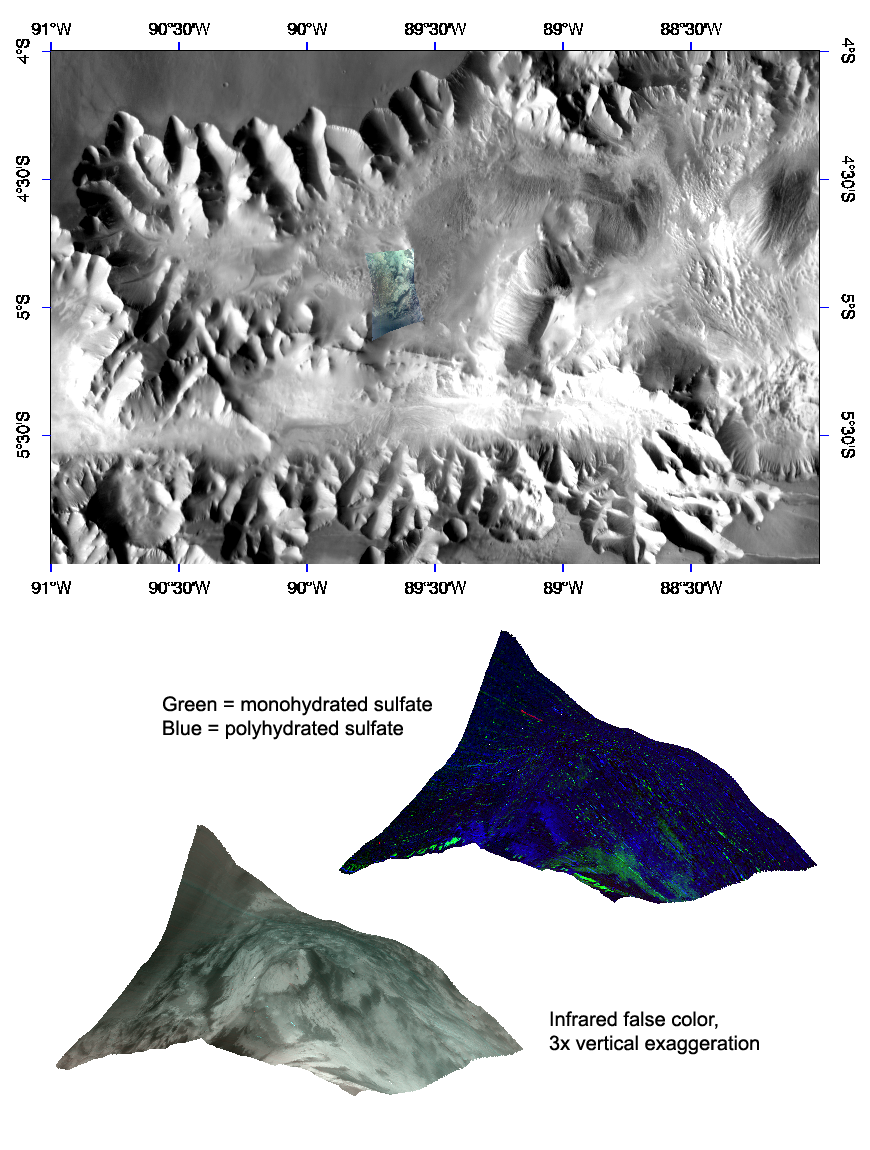

Interior Layered Deposits in Tithonium Chasma Reveal Diverse Compositions

This image of layered deposits in Tithonium Chasma was taken by the Compact Reconnaissance Imaging Spectrometer for Mars (CRISM) at 1537 UTC (11:37 a.m. EDT) on August 31, 2007, near 5.0 degrees south latitude, 270.3 degrees east longitude. CRISM’s image was taken in 544 colors covering 0.36-3.92 micrometers, and shows features as small as 20 meters (66 feet) across. The region covered is just over 8.5 kilometers (5.3 miles) wide at its narrowest point.

Tithonium Chasma lies at the western end of the Valles Marineris canyon system. It extends approximately east-west for roughly 810 kilometers (503 miles), varies in width from approximately 10 to 110 kilometers (6 to 68 miles), and cuts into the Martian surface to a maximum depth of roughly 6 kilometers (4 miles). Many of the canyon-forming processes found on Mars are readily illustrated in Tithonium Chasma. These features offer a window into the geologic history of the planet.

Landslides have enlarged the canyon’s walls and formed debris deposits that ring the trough’s interior. The chasma’s floor is composed of layered deposits which may be volcanic or sedimentary in origin. One of CRISM’s tasks is to determine the mineralogy of these deposits.

The top panel in the montage above shows the location of the CRISM image on a mosaic taken by the Mars Odyssey spacecraft’s Thermal Emission Imaging System (THEMIS). The CRISM data covers an eroded terrace of these interior layered deposits, and is centered along the edge of a knob of eroded wall material just to the southwest.

The lower two images are renderings of data draped over topography without vertical exaggeration. These images provide a view of the knob’s elevation relative to the surrounding terrain. The lower left image is in infrared false color, and shows light-colored material exposed on the flanks of the layered deposits. The upper right image shows measures of the strengths of different mineral signatures in the red, green, and blue image planes, and reveals diversity in the mineral content of this light-colored material. Some areas have no signature in the data, indicating dust-like spectral properties, while other areas have signatures of monohydrated or polyhydrated sulfate. This signifies a variety of compositions within these layered deposits.

CRISM is one of six science instruments on NASA’s Mars Reconnaissance Orbiter. Led by The Johns Hopkins University Applied Physics Laboratory, Laurel, Md., the CRISM team includes expertise from universities, government agencies and small businesses in the United States and abroad. NASA’s Jet Propulsion Laboratory, a division of the California Institute of Technology in Pasadena, manages the Mars Reconnaissance Orbiter and the Mars Science Laboratory for NASA’s Science Mission Directorate, Washington. Lockheed Martin Space Systems, Denver, built the orbiter.

Credit: NASA/JPL/JHUAPL